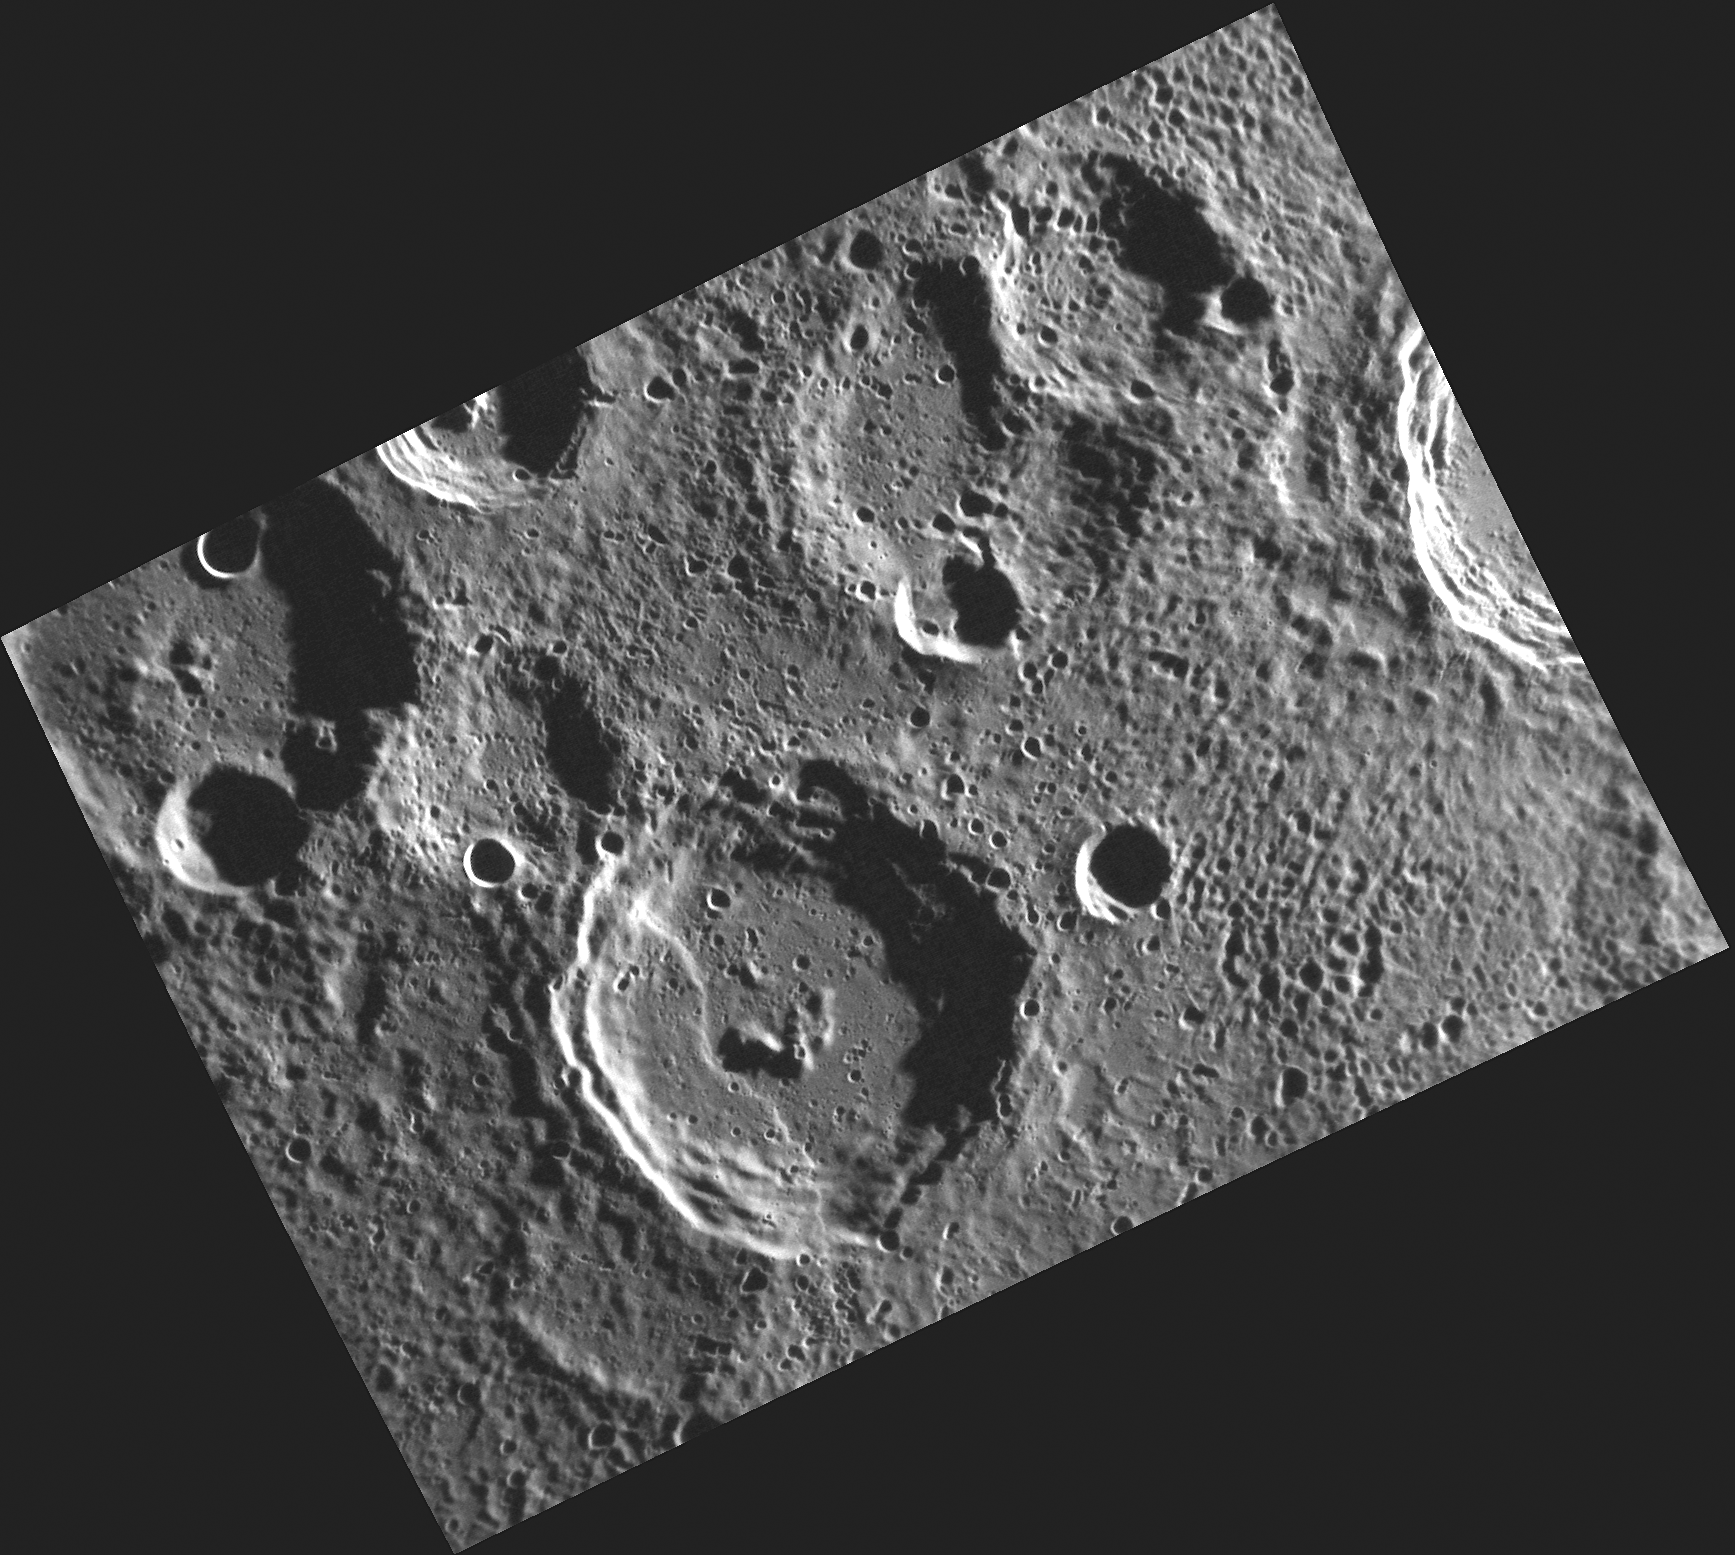

A View of Camoes in Mercury’s South Polar Region

MESSENGER’s near-polar orbit about Mercury, in contrast to the mission’s three equatorial flybys of the planet, enables MDIS to view Mercury’s polar regions for the first time. This image, located in Mercury’s south polar region, shows the crater Camões near the center of the image. A scarp crosses the floor and wall of Camões, in a pattern similar to that seen at Thakur crater. Camões takes its name from the Portuguese poet Luiz Vas de Camões (c. 1524-1580). The crater extending out of the upper left corner of the image is Okyo, named for the Japanese painter Maruyama Okyo (1733-1795).

On March 17, 2011 (March 18, 2011, UTC), MESSENGER became the first spacecraft ever to orbit the planet Mercury. The mission is currently in its commissioning phase, during which spacecraft and instrument performance are verified through a series of specially designed checkout activities. In the course of the one-year primary mission, the spacecraft’s seven scientific instruments and radio science investigation will unravel the history and evolution of the Solar System’s innermost planet. Visit the Why Mercury? section of this website to learn more about the science questions that the MESSENGER mission has set out to answer.

Date acquired: March 30, 2011
Image Mission Elapsed Time (MET): 209943738
Image ID: 67364
Instrument: Narrow Angle Camera (NAC) of the Mercury Dual Imaging System (MDIS)
Center Latitude: -70.62°
Center Longitude: 292.0° E
Resolution: 150 meters/pixel
Scale: Camoes has a diameter of 70 kilometers (43 miles)

These images are from MESSENGER, a NASA Discovery mission to conduct the first orbital study of the innermost planet, Mercury. For information regarding the use of images, see the MESSENGER image use policy.

Credit: NASA/Johns Hopkins University Applied Physics Laboratory/Carnegie Institution of Washington